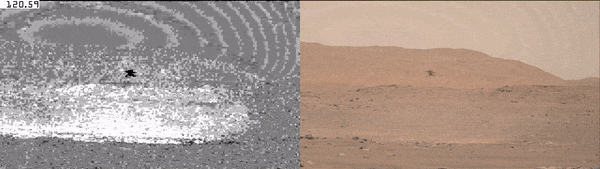

Ingenuity Kicks Up Dust Cloud on Fourth Flight

NASA’s Ingenuity Mars Helicopter is seen here at the end of its fourth flight, on April 30, 2021. This enhanced video shows the dust kicked up by the helicopter’s spinning rotors. Scientists can analyze this dust to learn more about the Martian environment.

This video was captured by the Mastcam-Z imager aboard NASA’s Perseverance rover. Two files are available for the Mastcam-Z’s left and right eyes. The files are available as both mp4s and GIFs.

Arizona State University in Tempe leads the operations of the Mastcam-Z instrument, working in collaboration with Malin Space Science Systems in San Diego.

A key objective for Perseverance’s mission on Mars is astrobiology, including the search for signs of ancient microbial life. The rover will characterize the planet’s geology and past climate, pave the way for human exploration of the Red Planet, and be the first mission to collect and cache Martian rock and regolith (broken rock and dust).

Subsequent NASA missions, in cooperation with ESA (European Space Agency), would send spacecraft to Mars to collect these sealed samples from the surface and return them to Earth for in-depth analysis.

The Mars 2020 Perseverance mission is part of NASA’s Moon to Mars exploration approach, which includes Artemis missions to the Moon that will help prepare for human exploration of the Red Planet.

JPL, which is managed for NASA by Caltech in Pasadena, California, built and manages operations of the Perseverance rover.

The Ingenuity Mars Helicopter was built by JPL, which also manages the technology demonstration project for NASA Headquarters. It is supported by NASA’s Science, Aeronautics Research, and Space Technology mission directorates. NASA’s Ames Research Center in California’s Silicon Valley, and NASA’s Langley Research Center in Hampton, Virginia, provided significant flight performance analysis and technical assistance during Ingenuity’s development. AeroVironment Inc., Qualcomm, and SolAero also provided design assistance and major vehicle components. Lockheed Martin Space designed and manufactured the Mars Helicopter Delivery System.

Credit: NASA/JPL-Caltech/ASU/MSSS/SSI